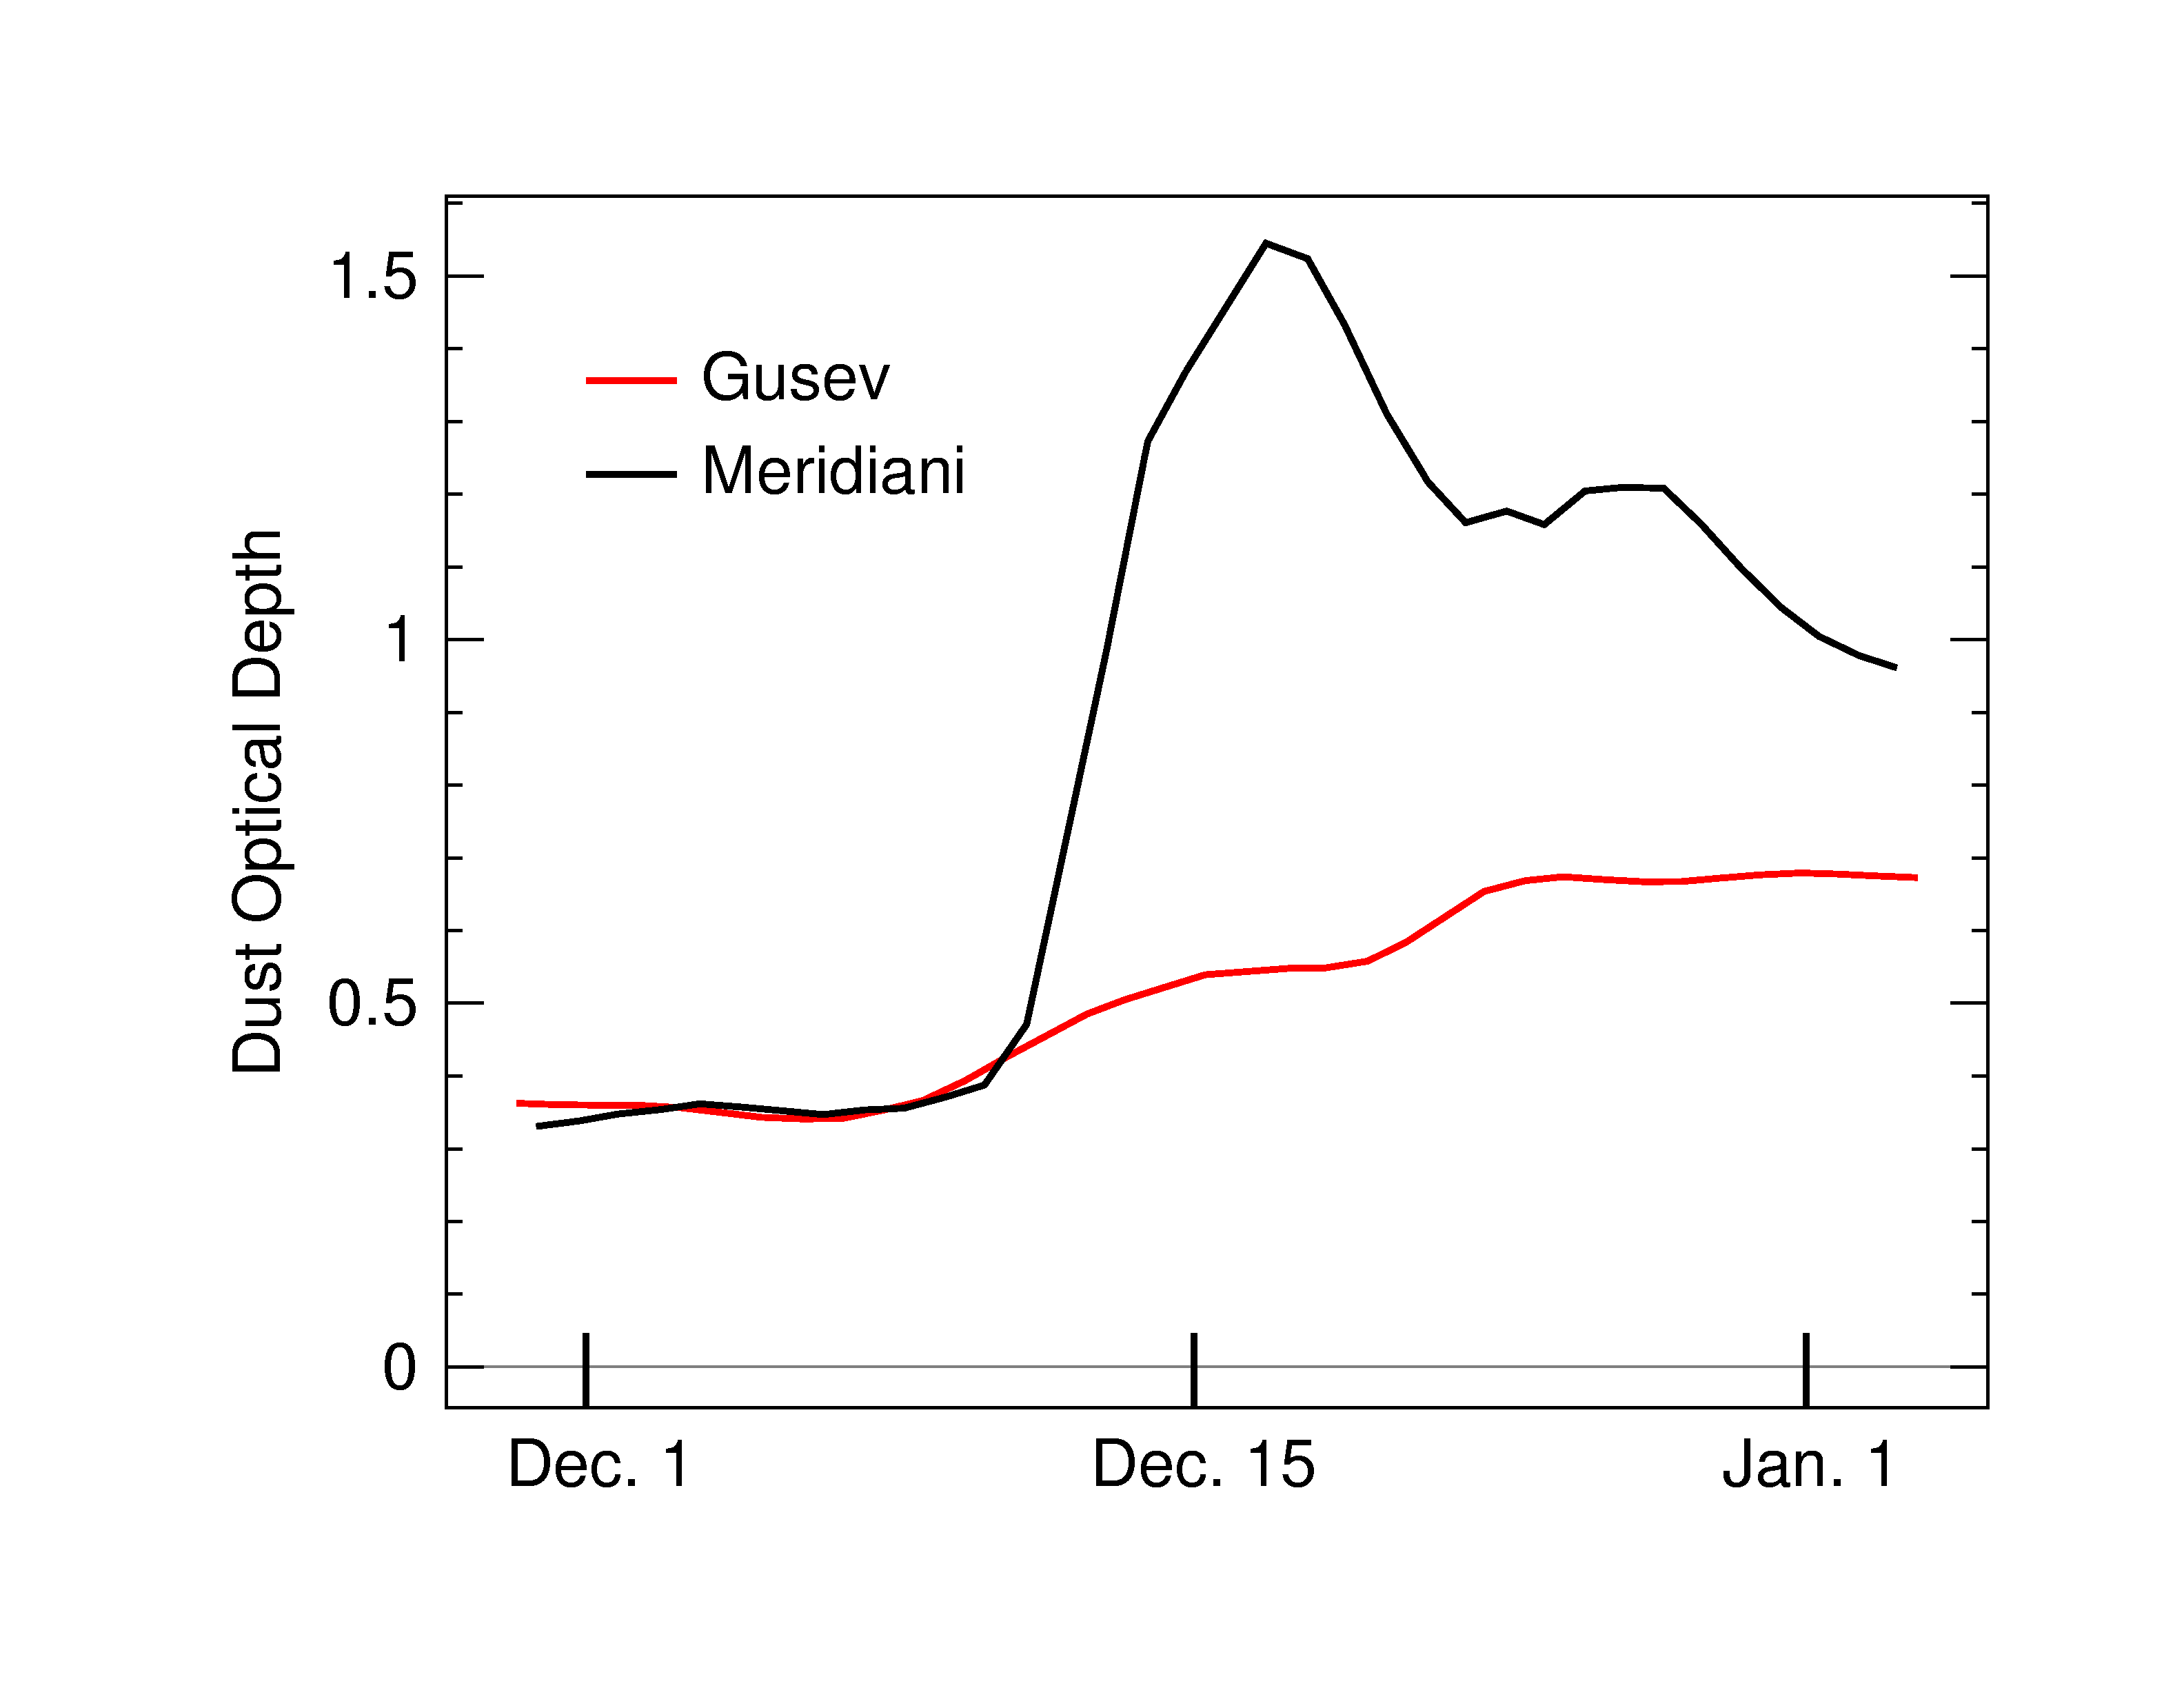

Dust in the Wind

This plot shows the estimated change in dust levels from December 2003 to early January 2004 at Gusev Crater (red curve) and Meridiani Planum (black curve), the two Mars Exploration Rover landings sites. The measurements, retrieved from Mars Global Surveyor Thermal Emission Spectrometer, indicate that a large regional dust storm beginning in mid-December raised significant dust near Meridiani. Smaller amounts of dust were spread globally by winds, the effects of which were seen at Gusev Crater. For comparison, a dust optical depth value of 1.0 would correspond to a very smoggy day in Los Angeles or Houston, and a value of 0.1 to a relatively clear day in Los Angeles.

Credit: NASA/Goddard/Arizona State University